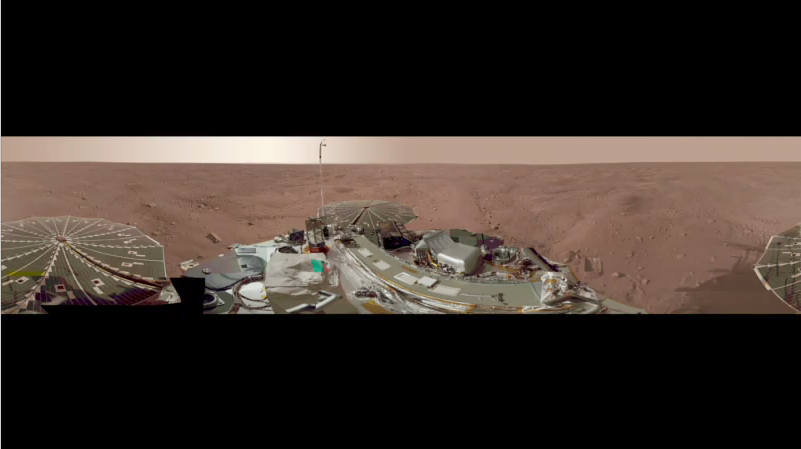

Full-Circle Color Panorama of Phoenix Lander Deck and Landing Site on Northern Mars, Animation

This view combines more than 500 images taken after NASA’s Phoenix Mars Lander arrived on an arctic plain at 68.22 degrees north latitude, 234.25 degrees east longitude on Mars.

This movie makes a slow tour around highlights of the image including the landscape and the spacecraft’s science deck.

The full-circle panorama in approximately true color shows the polygonal patterning of ground at the landing area, similar to patterns in permafrost areas on Earth. The center of the image is the westward part of the scene. Trenches where Phoenix’s robotic arm has been exposing subsurface material are visible in the right half of the image. The spacecraft’s meteorology mast, topped by the telltale wind gauge, extends into the sky portion of the panorama.

This view comprises more than 100 different Stereo Surface Imager camera pointings, with images taken through three different filters at each pointing. It is presented here as a cylindrical projection.

The Phoenix Mission is led by the University of Arizona, Tucson, on behalf of NASA. Project management of the mission is by NASA’s Jet Propulsion Laboratory, Pasadena, Calif. Spacecraft development is by Lockheed Martin Space Systems, Denver.

Photojournal Note: As planned, the Phoenix lander, which landed May 25, 2008 23:53 UTC, ended communications in November 2008, about six months after landing, when its solar panels ceased operating in the dark Martian winter.

Credit: NASA/JPL-Caltech/University Arizona/Texas A&M University